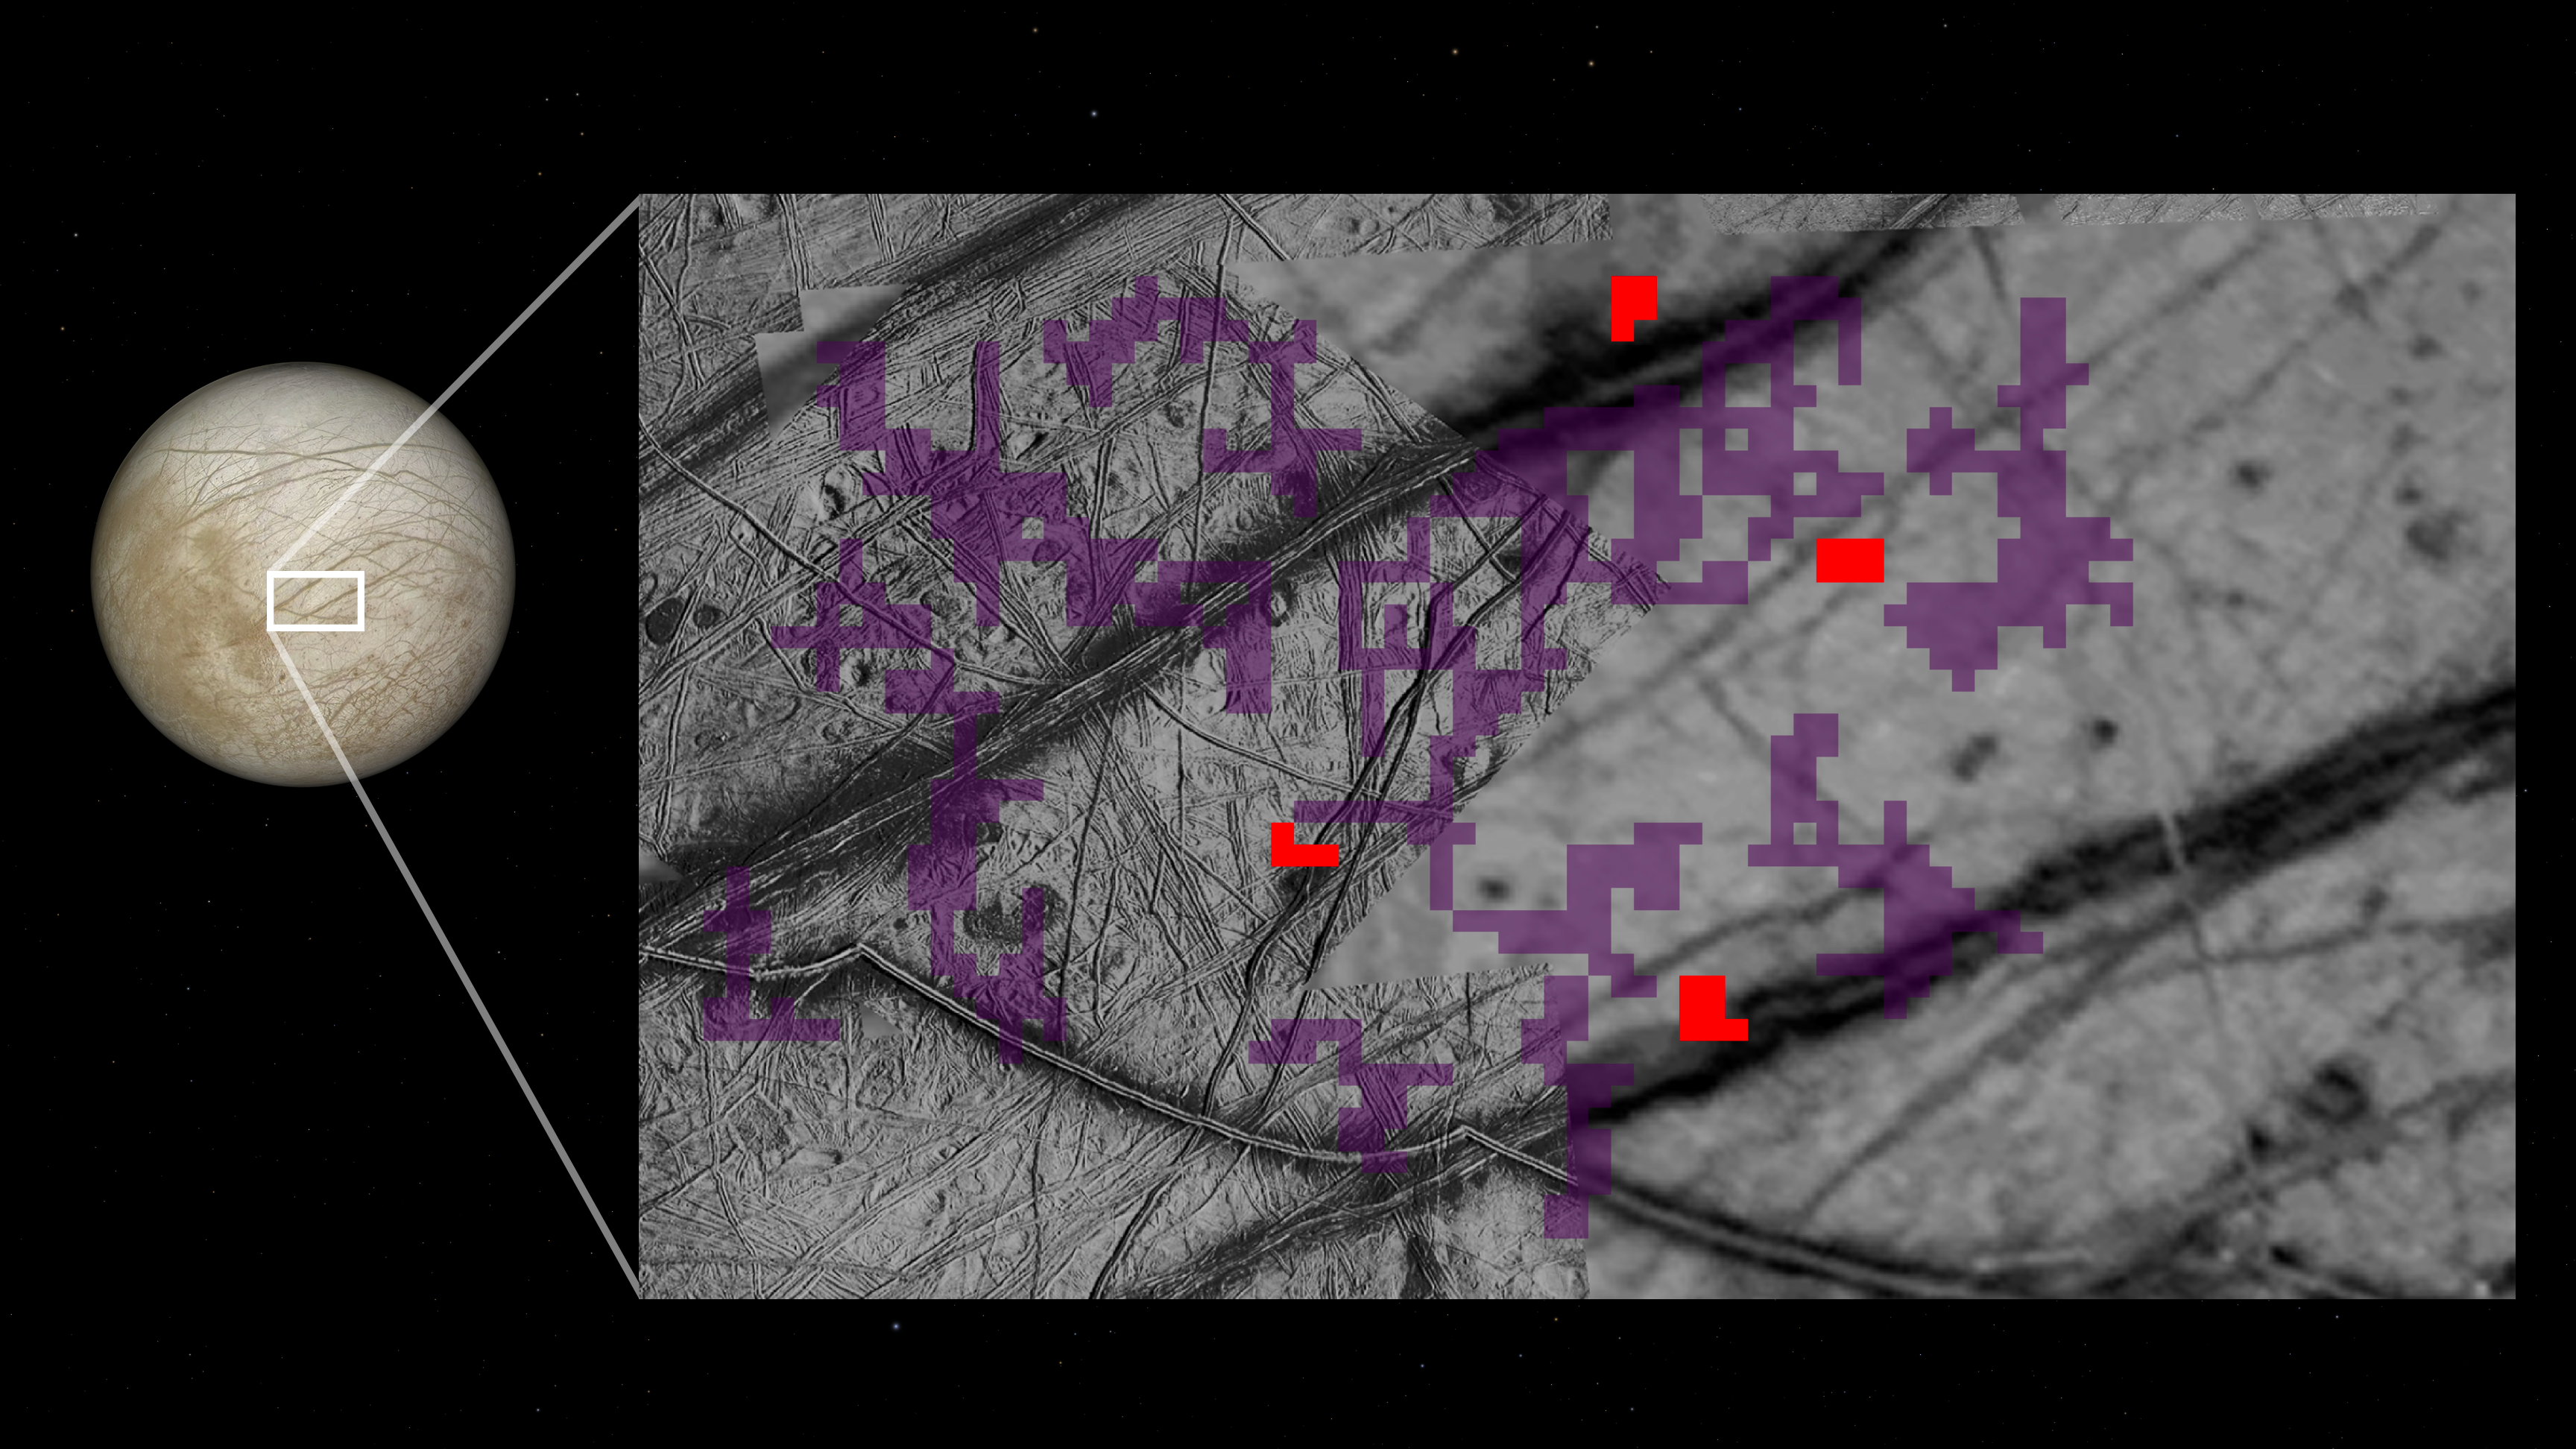

Ammonia-Bearing Compounds Discovered at Surface of Jupiter’s Moon Europa

Advanced analysis of decades-old data from NASA’s Galileo spacecraft identifies ammonia-bearing compounds discovered on the surface of Jupiter’s moon Europa, as shown in this composite image. Zooming in on an area about 250 miles (about 400 kilometers) wide, the black-and-white mosaic to the right is composed of multiple images from Galileo’s Solid-State Imaging camera. Overlaid are representations of data from the spacecraft’s Near-Infrared Mapping Spectrometer (NIMS) instrument: Red pixels mark locations where ammonia-bearing compounds were detected; purple pixels indicate no detections of the compounds. The NIMS data was captured during Galileo’s 11th orbit of Jupiter in 1997.

Dark, crisscrossing bands in the underlying image represent fracturing of Europa’s icy surface. Detection of ammonia-bearing compounds near such features could indicate that they were actively placed there by cryo-volcanic processes bringing liquid water up from Europa’s vast subsurface ocean.

Launched in 1989 and managed by the agency’s Jet Propulsion Laboratory in Southern California, NASA’s Galileo mission concluded its extended mission to the Jupiter system in September 2003. Caltech manages JPL for NASA.

Credit: NASA/JPL-Caltech